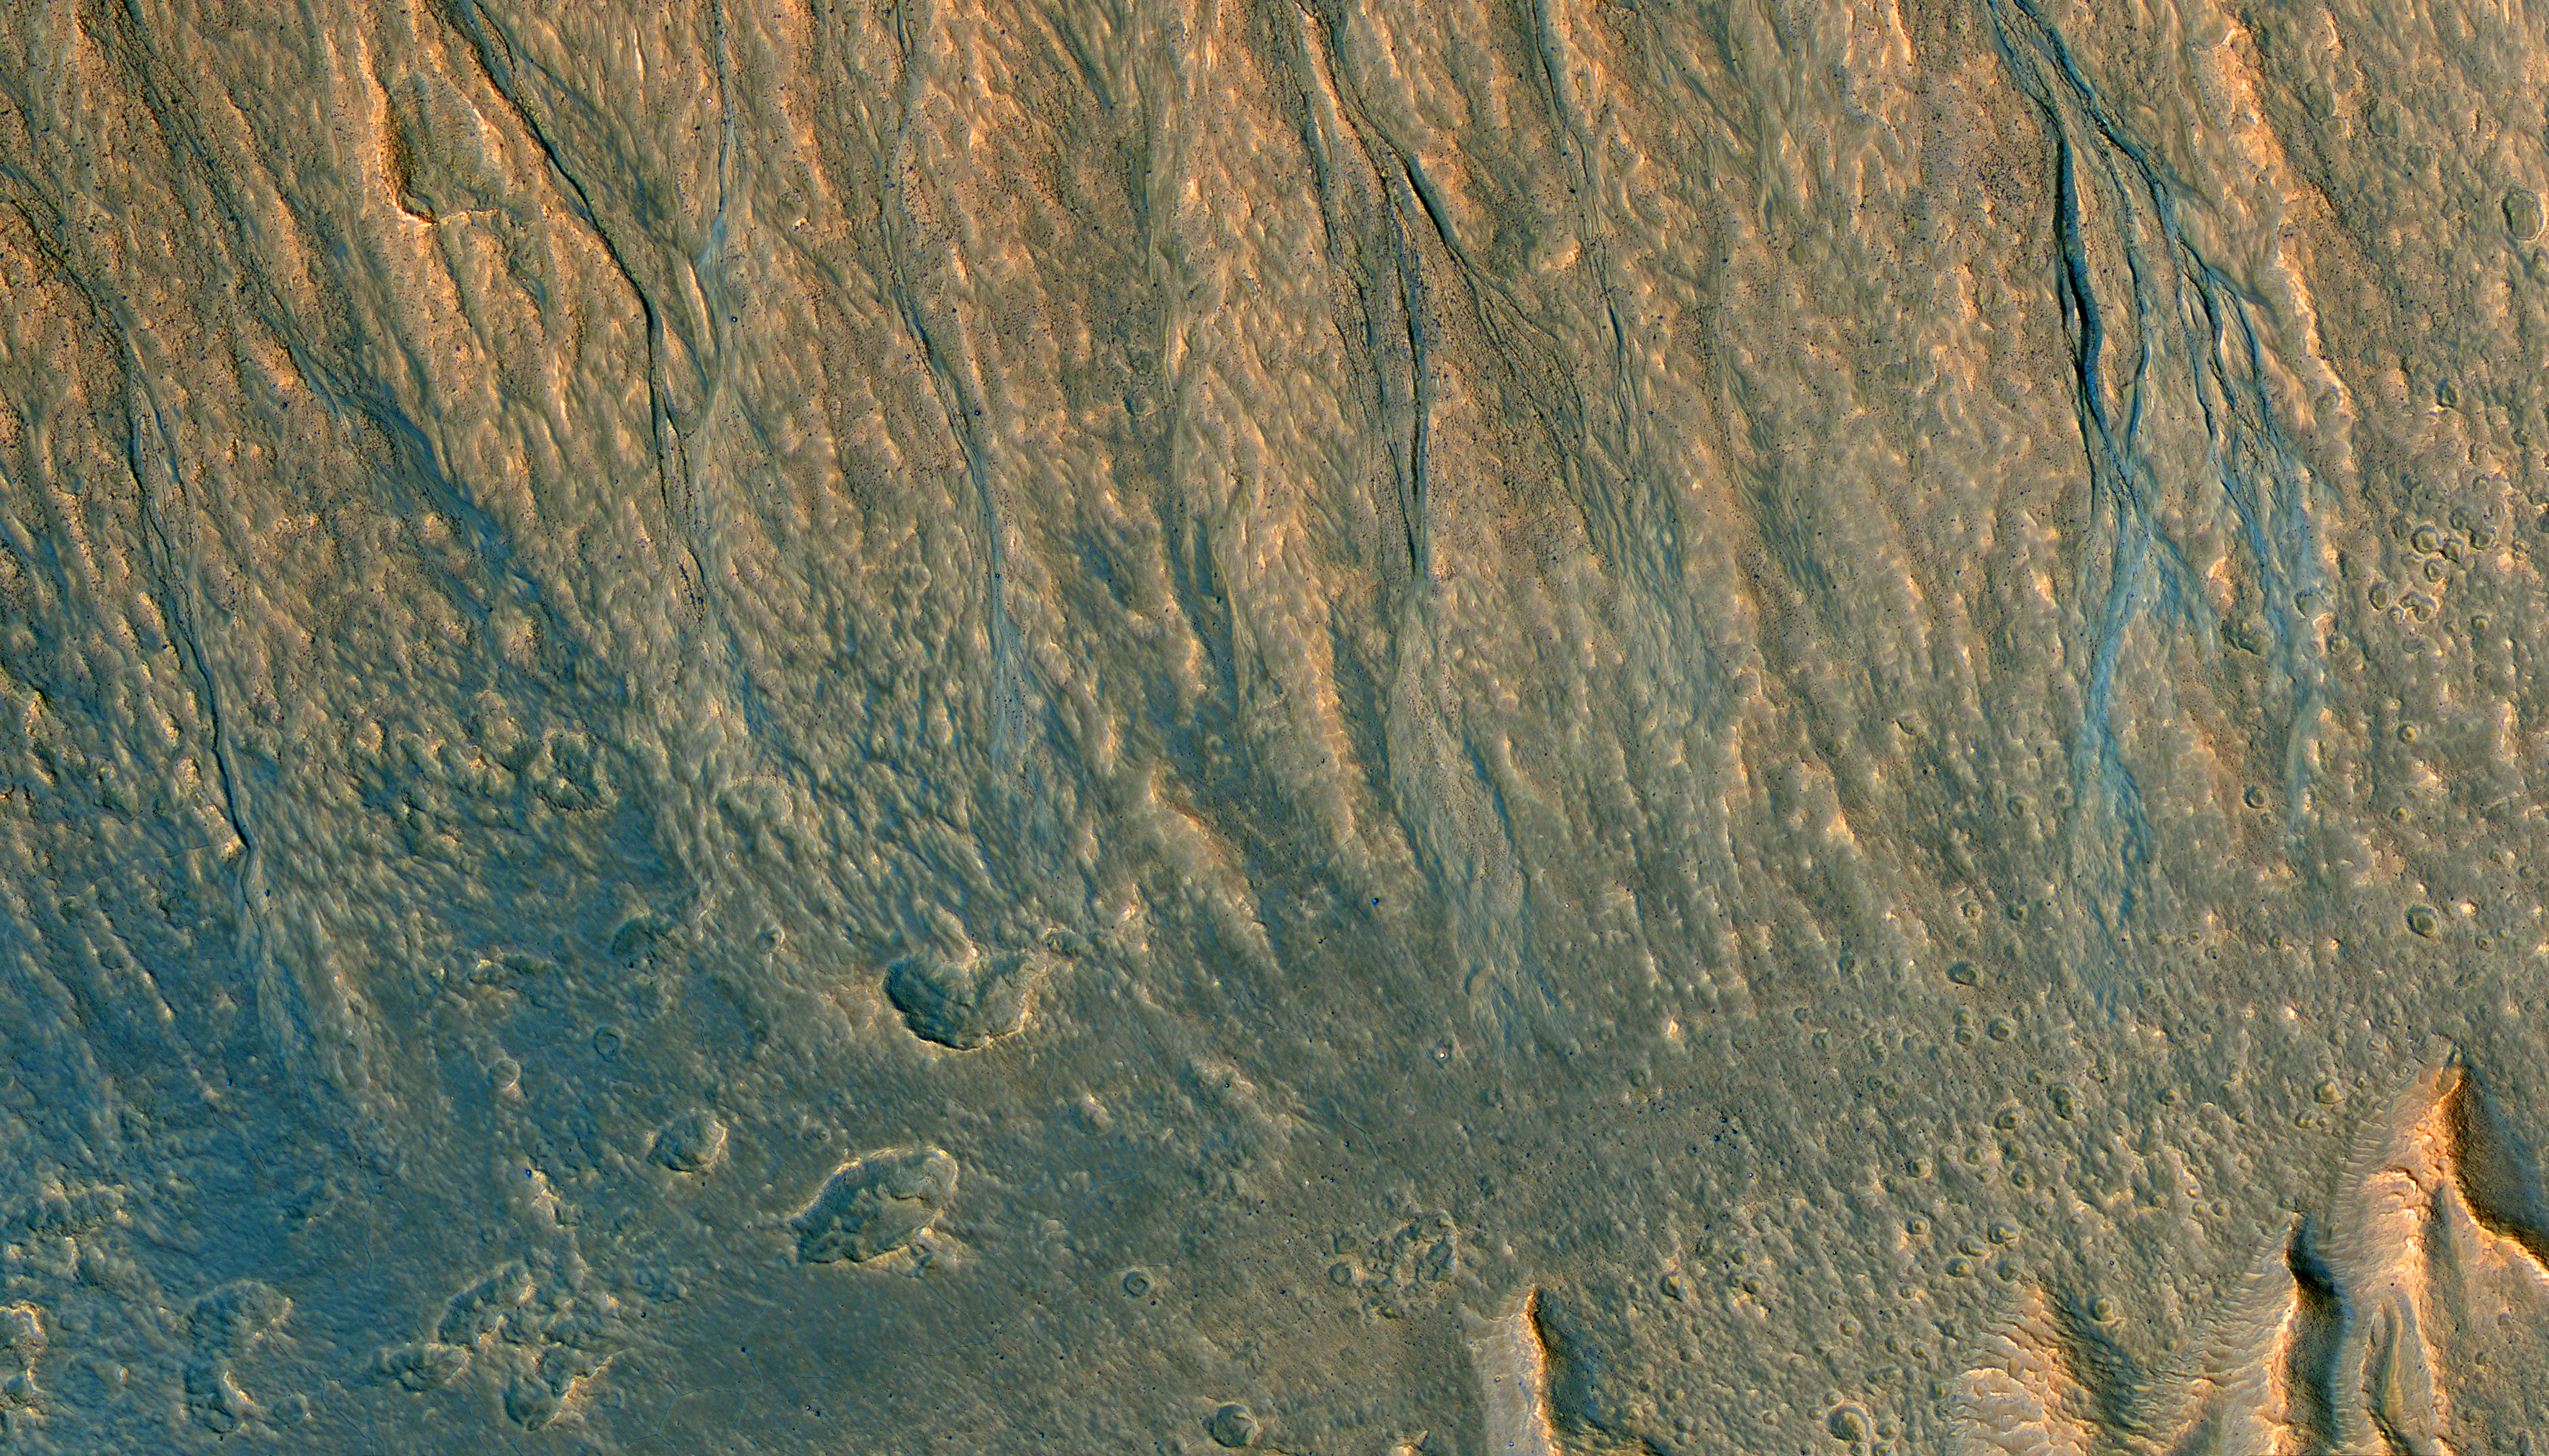

Gullies with Color Anomalies

This observation from NASA’s Mars Reconnaissance Orbiter (MRO) is an oblique view of gully deposits from the steep slope of an impact crater.

The deposits with anomalous (bluish) colors may reveal very recent activity, not yet homogenized by dust deposition, or there may be sand preferentially trapped in some places to give this appearance.

This is a stereo pair with This is a stereo pair with ESP_013667_1345.

The map is projected here at a scale of 25 centimeters (9.8 inches) per pixel. [The original image scale is 28.5 centimeters (11.2 inches) per pixel (with 1 x 1 binning); objects on the order of 86 centimeters (33.9 inches) across are resolved.] North is up.

The University of Arizona, Tucson, operates HiRISE, which was built by Ball Aerospace & Technologies Corp., Boulder, Colo. NASA’s Jet Propulsion Laboratory, a division of Caltech in Pasadena, California, manages the Mars Reconnaissance Orbiter Project for NASA’s Science Mission Directorate, Washington.

Credit: NASA/JPL-Caltech/Univ. of Arizona